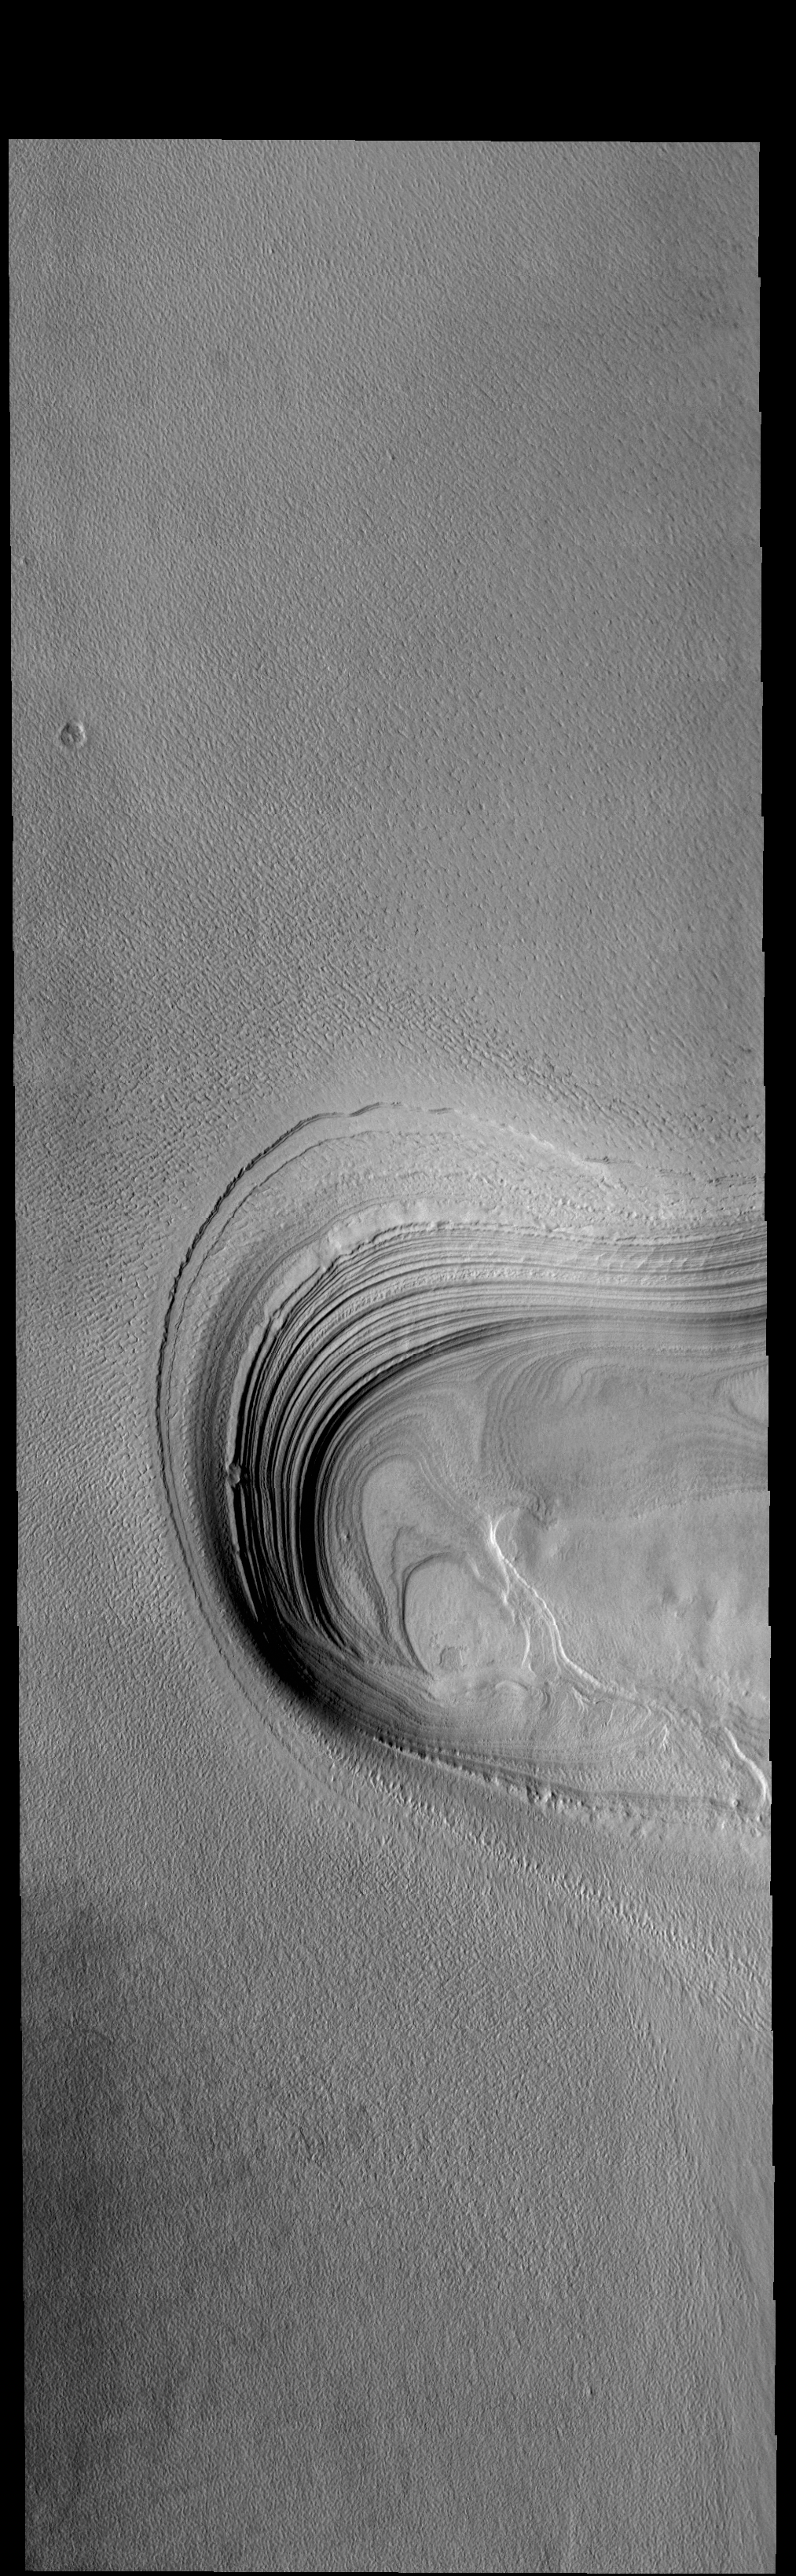

Polar Layers

Today’s VIS image is located along the margin of Ultima Lingula, where the polar cap meets the surrounding plains. The feature in the center of the image is a chasma where the ice has eroded down the the surface of the plains. The extensive layering of the polar ice was created by seasonal deposits of ice and dust.

Credit: NASA/JPL-Caltech/ASU